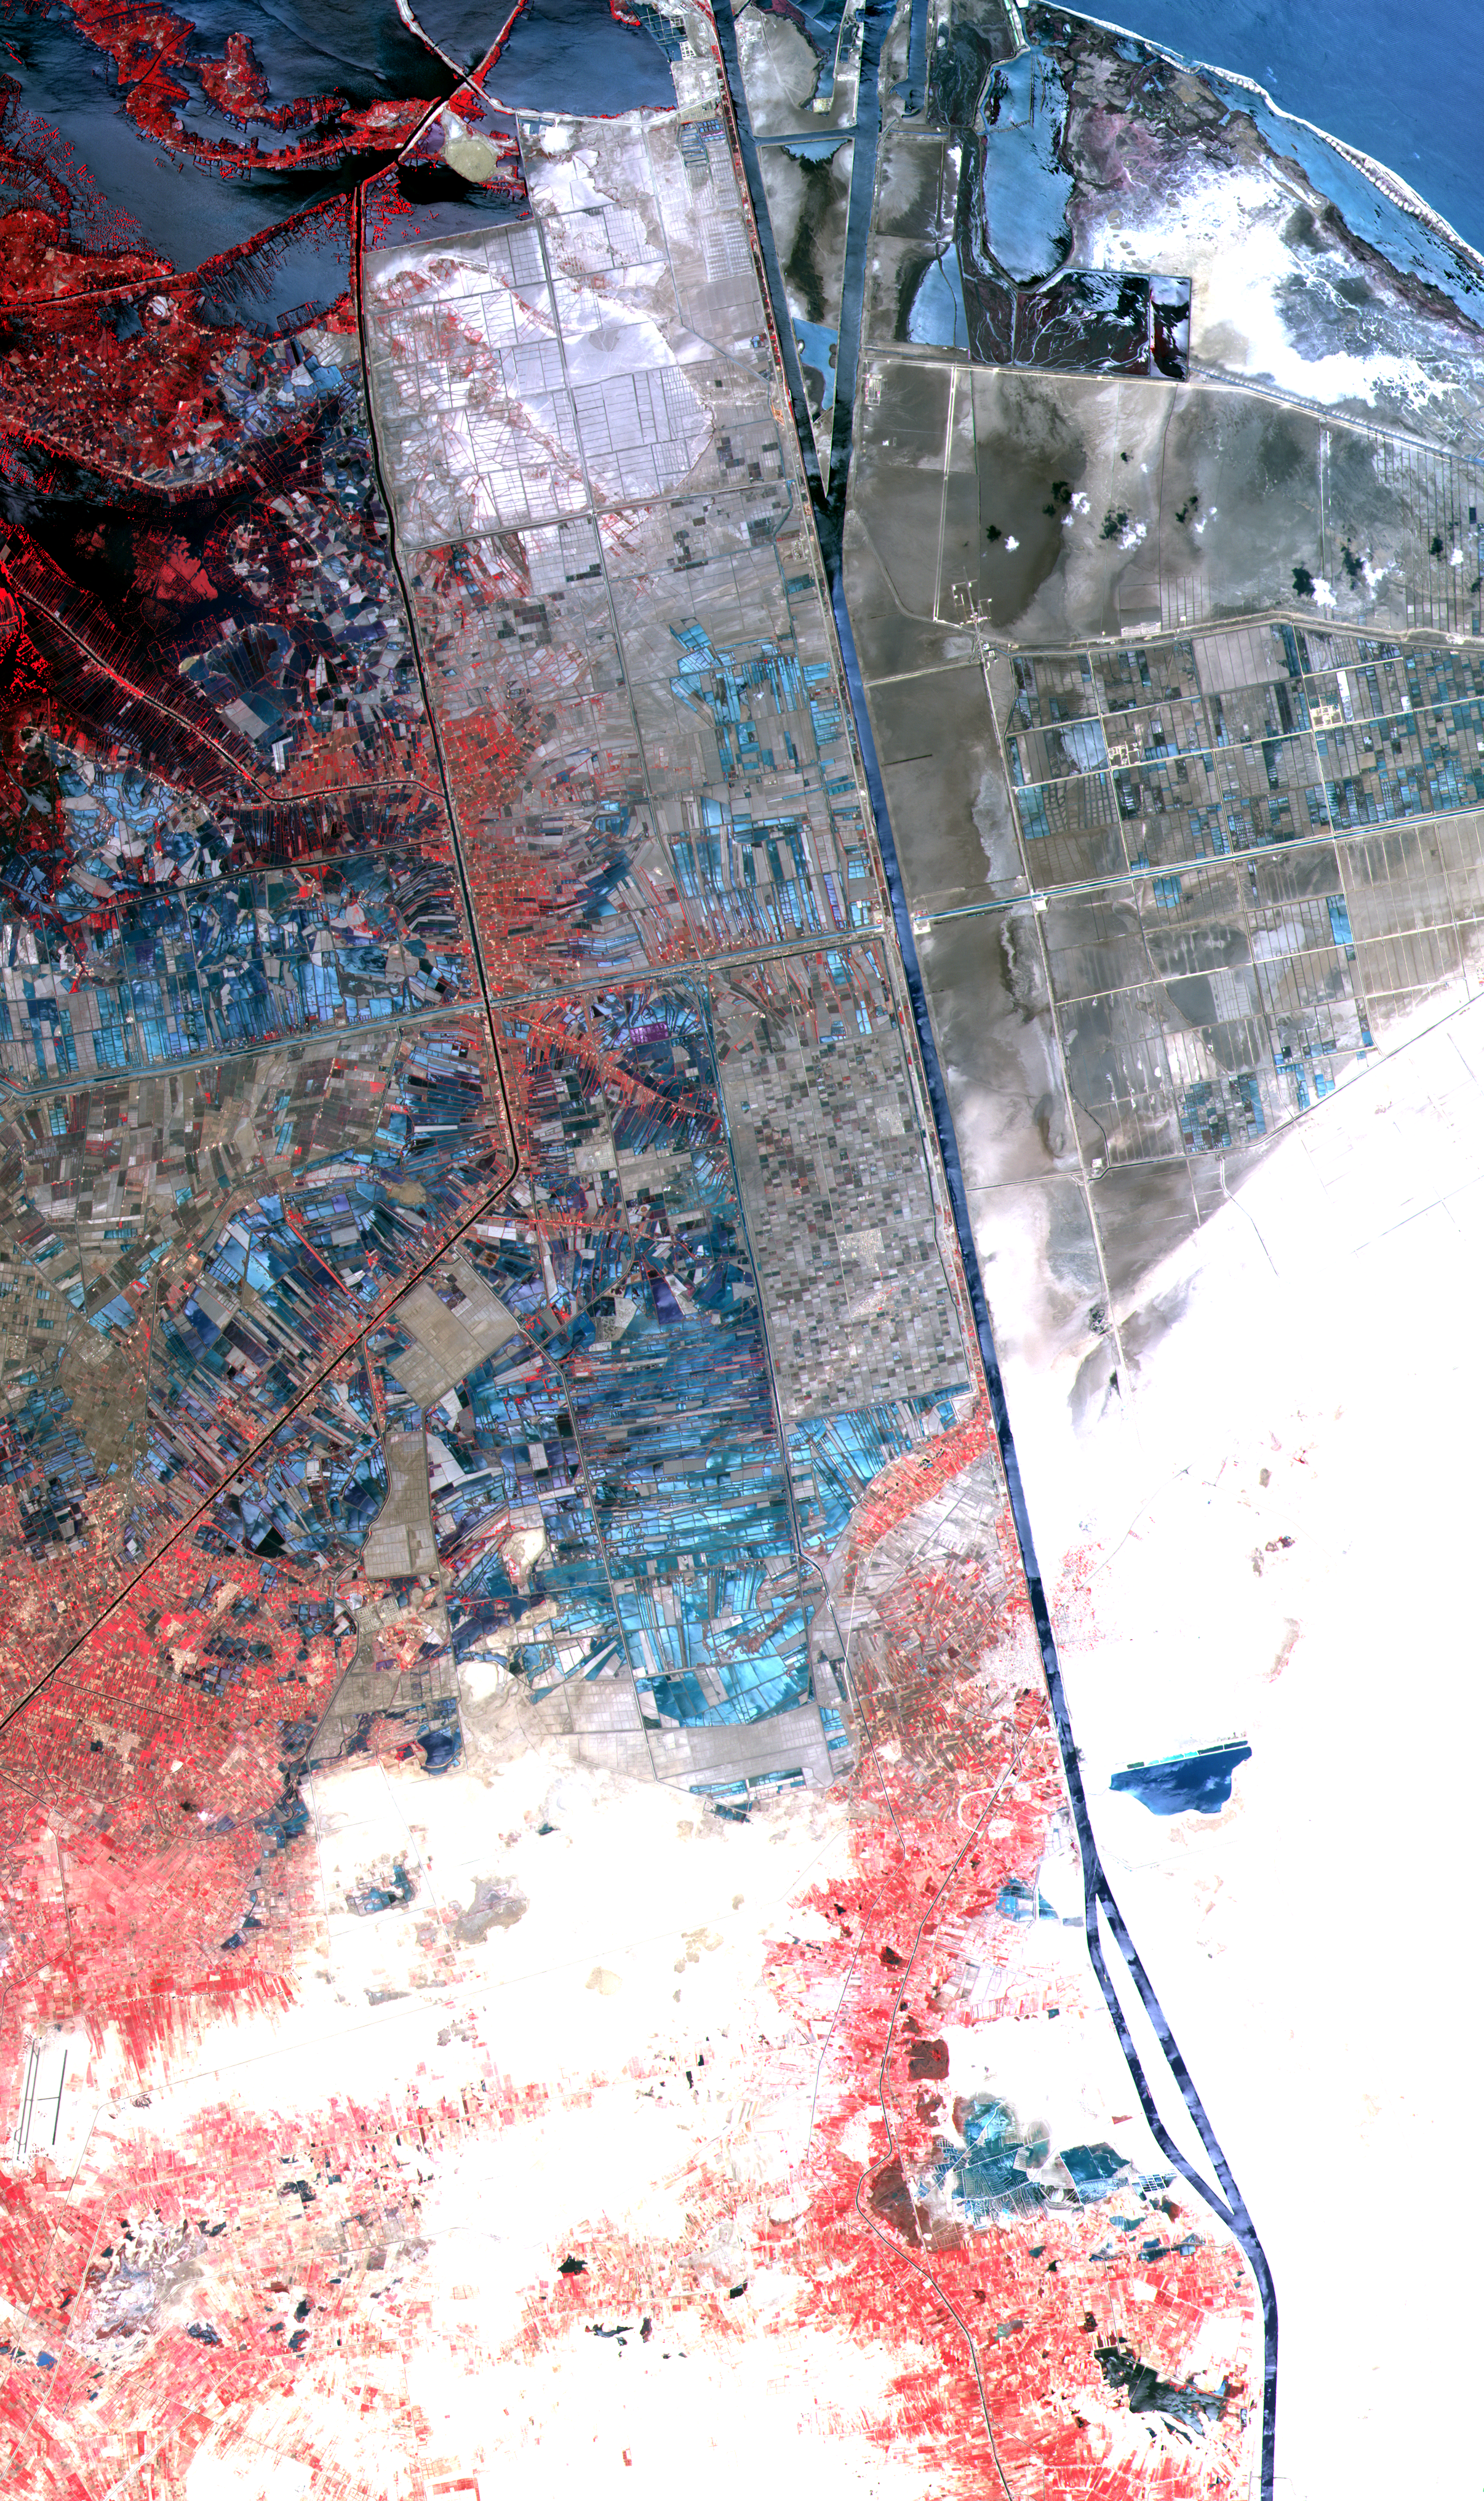

ASTER Suez Canal

One of the most important waterways in the world, the Suez Canal runs north to south across the Isthmus of Suez in northeastern Egypt. This image of the canal covers an area 36 kilometers (22 miles) wide and 60 kilometers (47 miles) long in three bands of the reflected visible and infrared wavelength region. It shows the northern part of the canal, with the Mediterranean Sea just visible in the upper right corner. The Suez Canal connects the Mediterranean Sea with the Gulf of Suez, an arm of the Red Sea. The artificial canal provides an important shortcut for ships operating between both European and American ports and ports located in southern Asia, eastern Africa, and Oceania. With a length of about 195 kilometers (121 miles) and a minimum channel width of 60 meters (197 feet), the Suez Canal is able to accommodate ships as large as 150,000 tons fully loaded. Because no locks interrupt traffic on this sea level waterway, the transit time only averages about 15 hours. ASTER acquired this scene on May 19, 2000.

Advanced Spaceborne Thermal Emission and Reflection Radiometer (ASTER) is one of five Earth-observing instruments launched December 18, 1999, on NASA’s Terra satellite. The instrument was built by Japan’s Ministry of International Trade and Industry. A joint U.S./Japan science team is responsible for validation and calibration of the instrument and the data products. Dr. Anne Kahle at NASA’s Jet Propulsion Laboratory, Pasadena, California, is the U.S. science team leader; Moshe Pniel of JPL is the project manager. ASTER is the only high-resolution imaging sensor on Terra. The primary goal of the ASTER mission is to obtain high-resolution image data in 14 channels over the entire land surface, as well as black and white stereo images. With revisit time of between 4 and 16 days, ASTER will provide the capability for repeat coverage of changing areas on Earth’s surface. Advanced Spaceborne Thermal Emission and Reflection Radiometer (ASTER) is one of five Earth-observing instruments launched December 18, 1999, on NASA’s Terra satellite. The instrument was built by Japan’s Ministry of International Trade and Industry. A joint U.S./Japan science team is responsible for validation and calibration of the instrument and the data products. Dr. Anne Kahle at NASA’s Jet Propulsion Laboratory, Pasadena, California, is the U.S. science team leader; Moshe Pniel of JPL is the project manager. ASTER is the only high-resolution imaging sensor on Terra. The primary goal of the ASTER mission is to obtain high-resolution image data in 14 channels over the entire land surface, as well as black and white stereo images. With revisit time of between 4 and 16 days, ASTER will provide the capability for repeat coverage of changing areas on Earth’s surface.

The broad spectral coverage and high spectral resolution of ASTER will provide scientists in numerous disciplines with critical information for surface mapping and monitoring dynamic conditions and temporal change. Examples of applications include monitoring glacial advances and retreats, potentially active volcanoes, thermal pollution, and coral reef degradation; identifying crop stress; determining cloud morphology and physical properties; evaluating wetlands; mapping surface temperature of soils and geology; and measuring surface heat balance.

Credit: NASA/GSFC/METI/ERSDAC/JAROS, and U.S./Japan ASTER Science Team